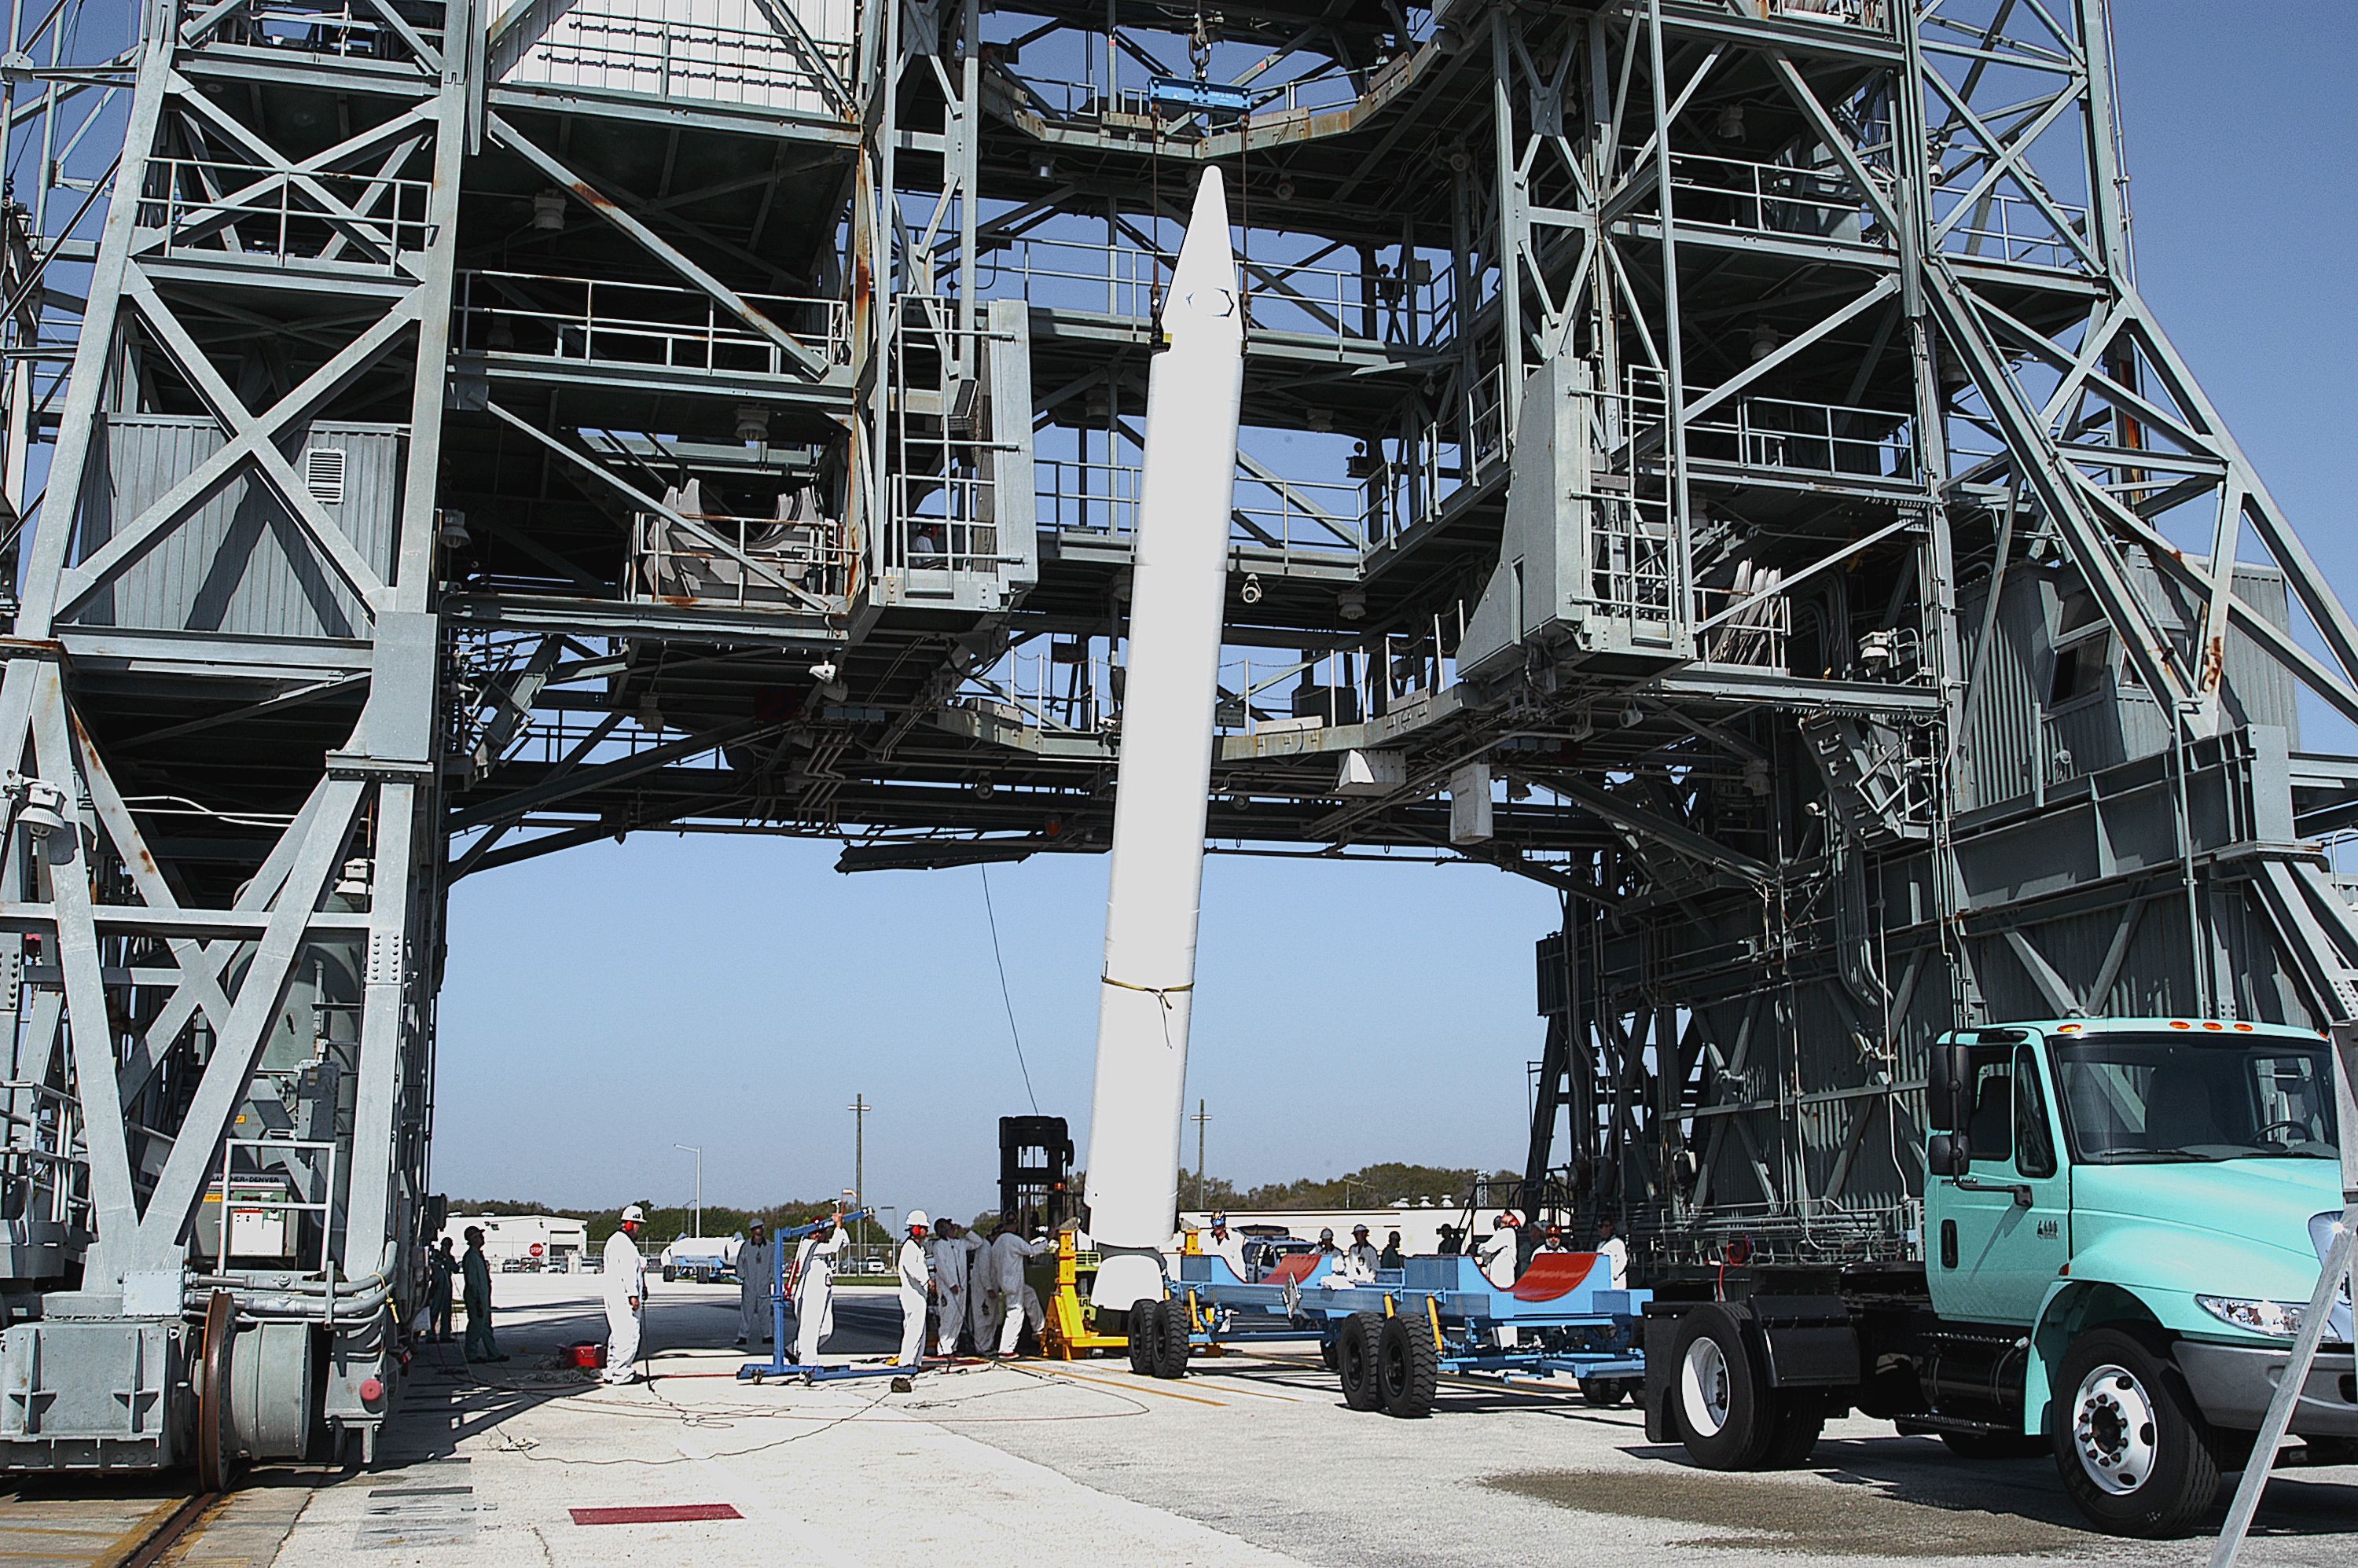

The Rocket that Didn't Launch Spitzer

A Delta II rocket, initially intended to launch the Spitzer Space Telescope on April 18, 2003. However, due to additional engineering tests that were needed on the rocket, the launch was delayed and the rocket was instead used to launch a Mars mission. Spitzer launched on a different rocket on August 25, 2003.

Credit: NASA/KSC